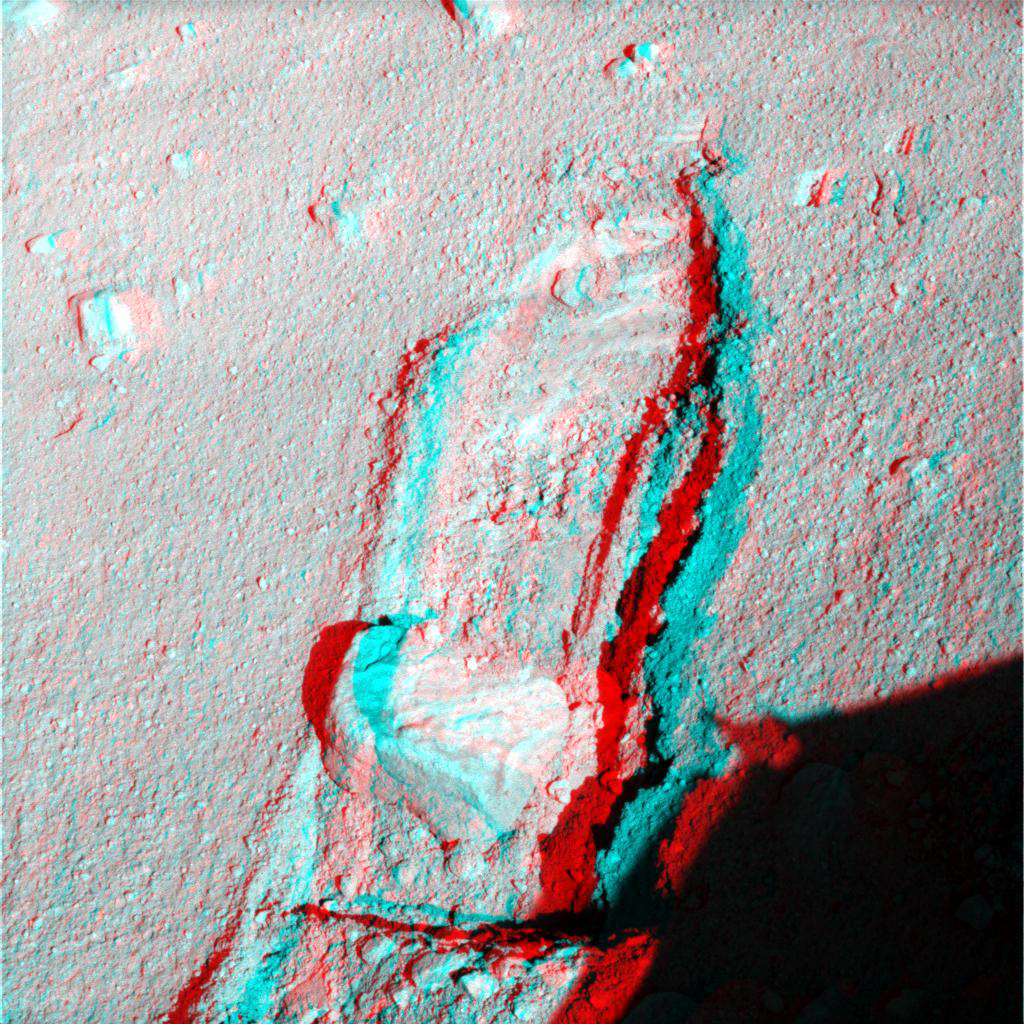

Rock Moved by Mars Lander Arm, Stereo View

The robotic arm on NASA’s Phoenix Mars Lander slid a rock out of the way during the mission’s 117th Martian day (Sept. 22, 2008) to gain access to soil that had been underneath the rock.The lander’s Surface Stereo Imager took the two images for this stereo view later the same day, showing the rock, called “Headless,” after the arm pushed it about 40 centimeters (16 inches) from its previous location.

“The rock ended up exactly where we intended it to,” said Matt Robinson of NASA’s Jet Propulsion Laboratory, robotic arm flight software lead for the Phoenix team.

The arm had enlarged the trench near Headless two days earlier in preparation for sliding the rock into the trench. The trench was dug to about 3 centimeters (1.2 inches) deep. The ground surface between the rock’s prior position and the lip of the trench had a slope of about 3 degrees downward toward the trench. Headless is about the size and shape of a VHS videotape.

The Phoenix science team sought to move the rock in order to study the soil and the depth to subsurface ice underneath where the rock had been.

This left-eye and right-eye images for this stereo view were taken at about 12:30 p.m., local solar time on Mars. The scene appears three-dimensional when seen through blue-red glasses.The view is to the north northeast of the lander.

The Phoenix Mission is led by the University of Arizona, Tucson, on behalf of NASA. Project management of the mission is by JPL, Pasadena, Calif. Spacecraft development was by Lockheed Martin Space Systems, Denver.

Photojournal Note: As planned, the Phoenix lander, which landed May 25, 2008 23:53 UTC, ended communications in November 2008, about six months after landing, when its solar panels ceased operating in the dark Martian winter.

Credit: NASA/JPL-Caltech/University of Arizona/Texas A&M University